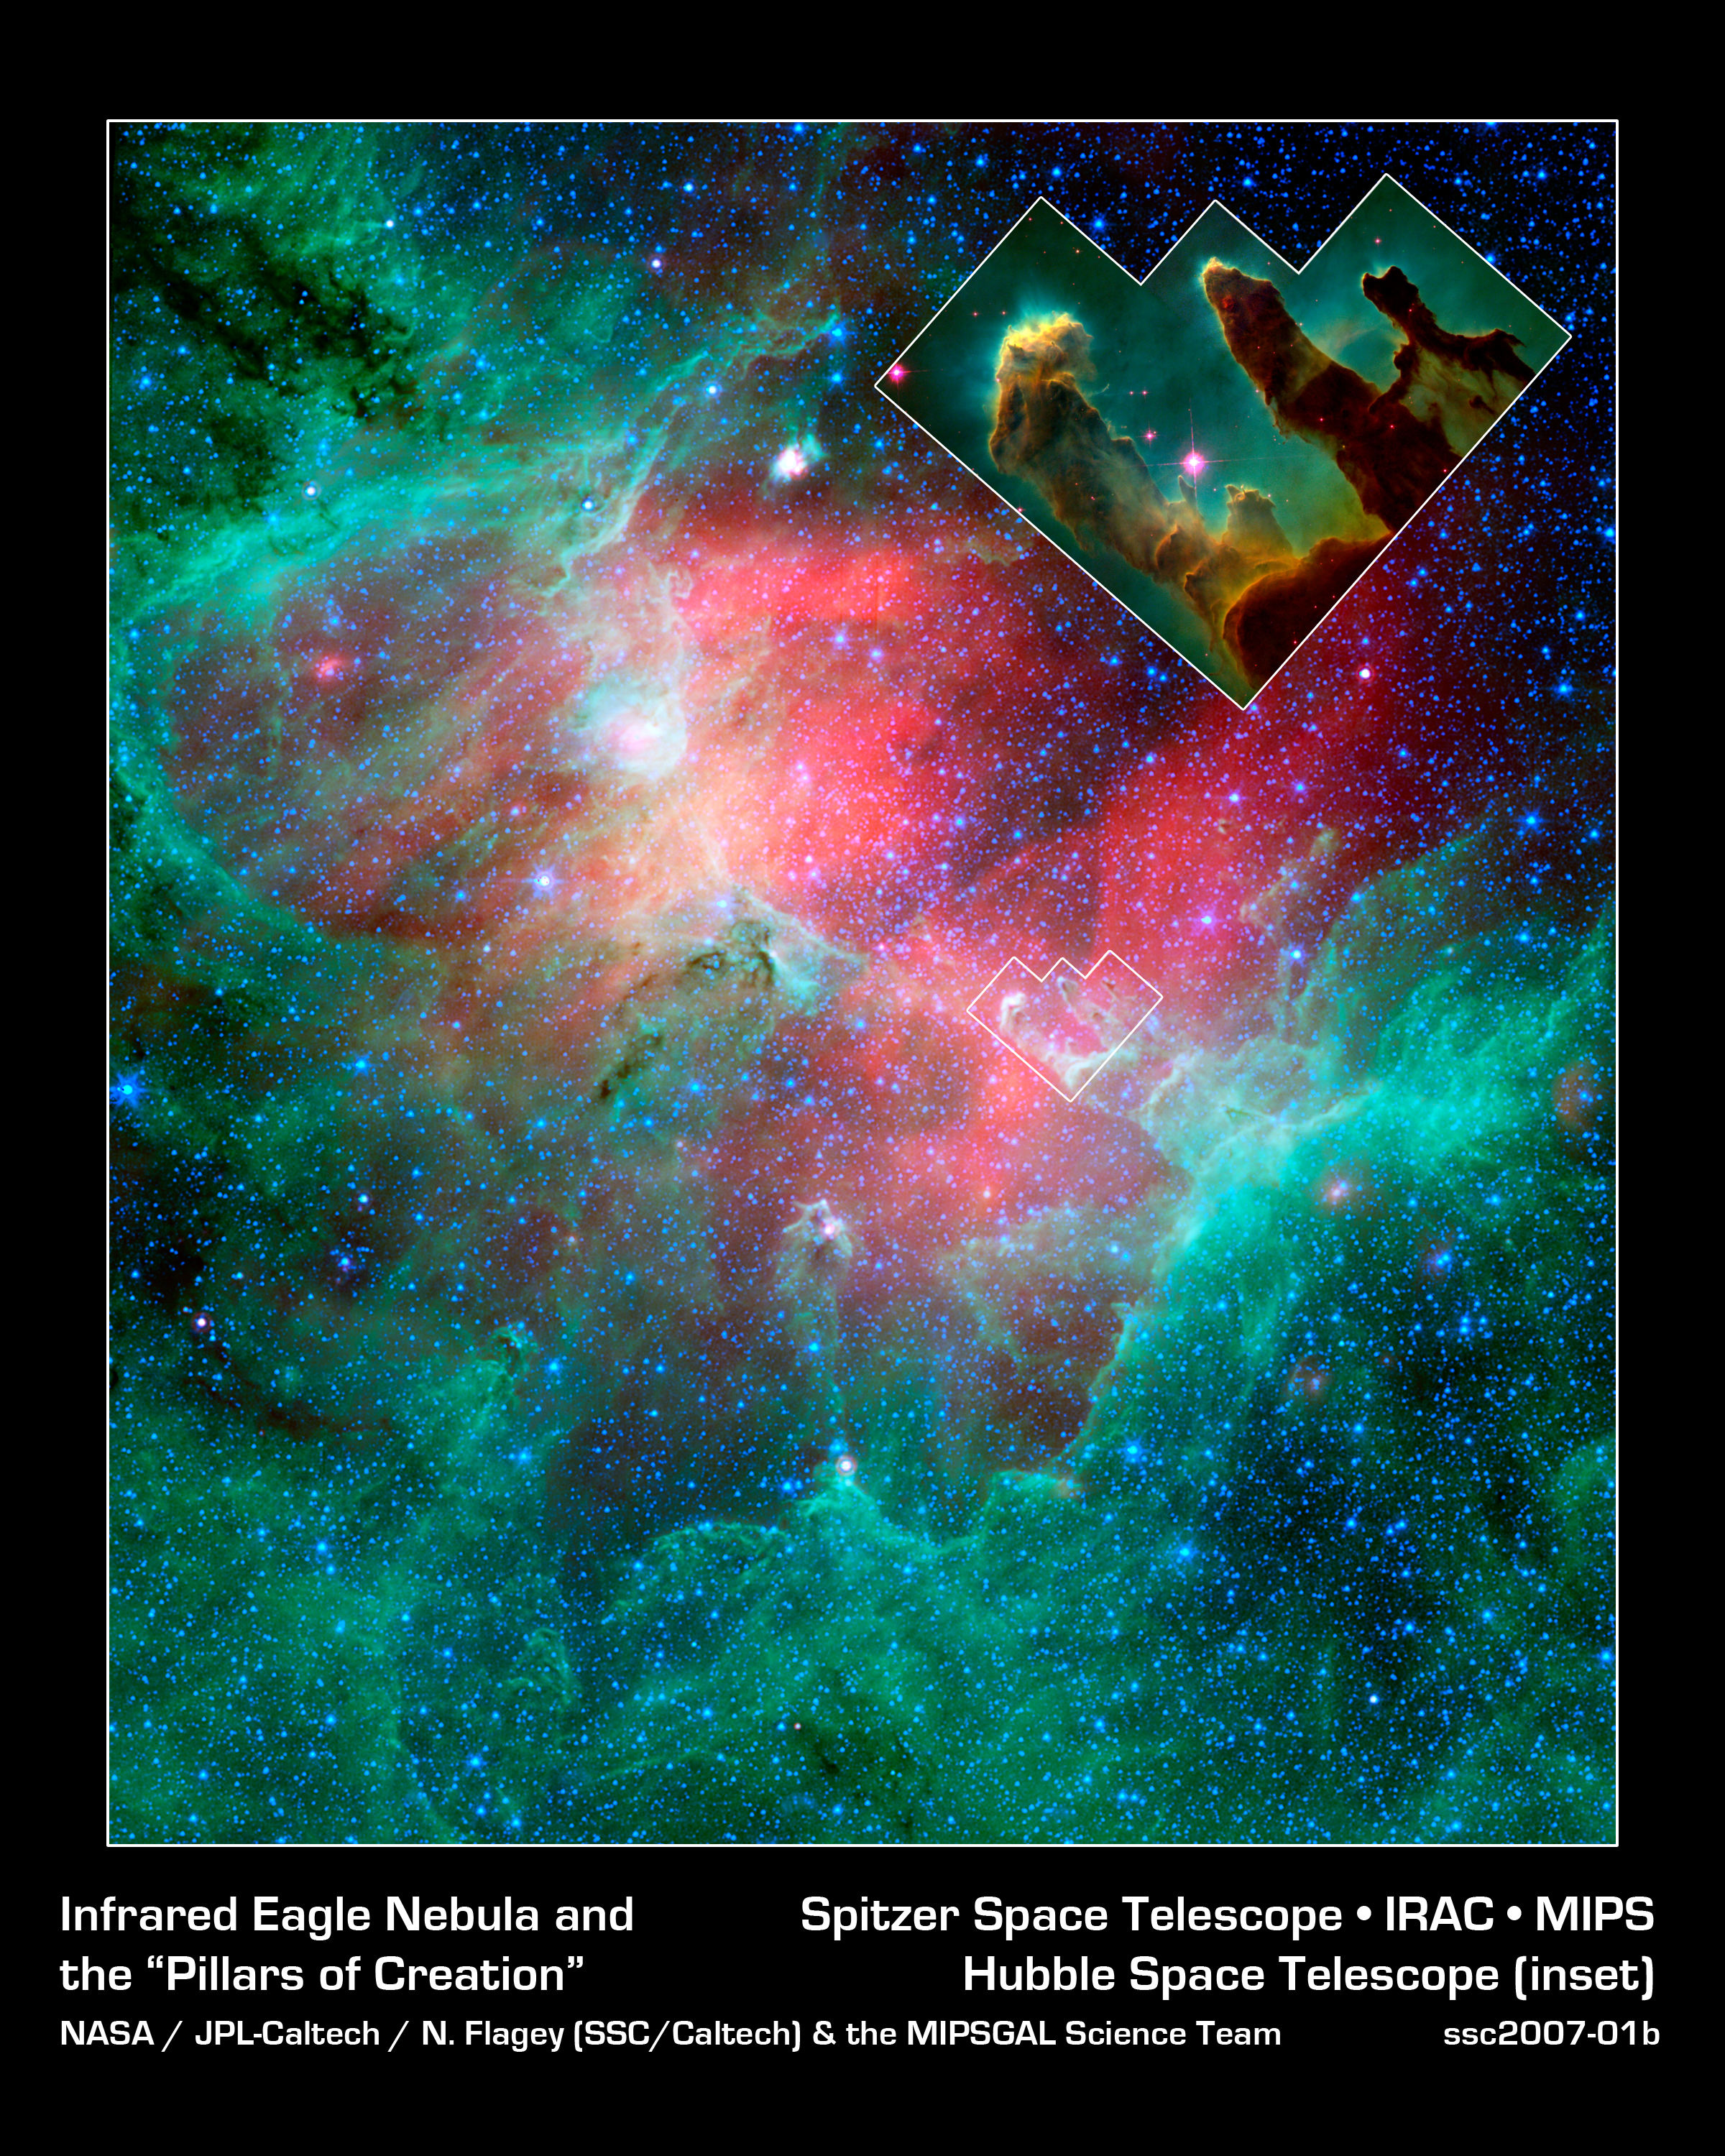

Cosmic Epic Unfolds in Infrared: the Eagle Nebula with Call-Out

This majestic view taken by NASA's Spitzer Space Telescope tells an untold story of life and death in the Eagle nebula, an industrious star-making factory located 7,000 light-years away in the Serpens constellation. The image shows the region's entire network of turbulent clouds and newborn stars in infrared light.

The color green denotes cooler towers and fields of dust, including the three famous space pillars, dubbed the "Pillars of Creation," which were photographed by NASA's Hubble Space Telescope in 1995 and are included here in a call-out image.

But it is the color red that speaks of the drama taking place in this region. Red represents hotter dust thought to have been warmed by the explosion of a massive star about 8,000 to 9,000 years ago. Since light from the Eagle nebula takes 7,000 years to reach us, this "supernova" explosion would have appeared as an oddly bright star in our skies about 1,000 to 2,000 years ago.

According to astronomers' estimations, the explosion's blast wave would have spread outward and toppled the three pillars about 6,000 years ago (which means we wouldn't witness the destruction for another 1,000 years or so). The blast wave would have crumbled the mighty towers, exposing newborn stars that were buried inside, and triggering the birth of new ones.

The pillars of the Eagle nebula were originally sculpted by radiation and wind from about 20 or so massive stars hidden from view in the upper left portion of the image. The radiation and wind blew dust away, carving out a hollow cavity (center) and leaving only the densest nuggets of dust and gas (tops of pillars) flanked by columns of lighter dust that lie in shadow (base of pillars). This sculpting process led to the creation of a second generation of stars inside the pillars.

If a star did blow up in this region, it is probably located among the other massive stars in the upper left portion of the image. Its blast wave might have already caused a third generation of stars to spring from the wreckage of the busted pillars.

This image is a composite of infrared light detected by Spitzer's infrared array camera and multiband imaging photometer. Blue is 4.5-micron light; green is 8-micron light; and red is 24-micron light.

Credit: NASA/JPL-Caltech/N. Flagey (IAS/SSC) & A. Noriega-Crespo (SSC/Caltech)